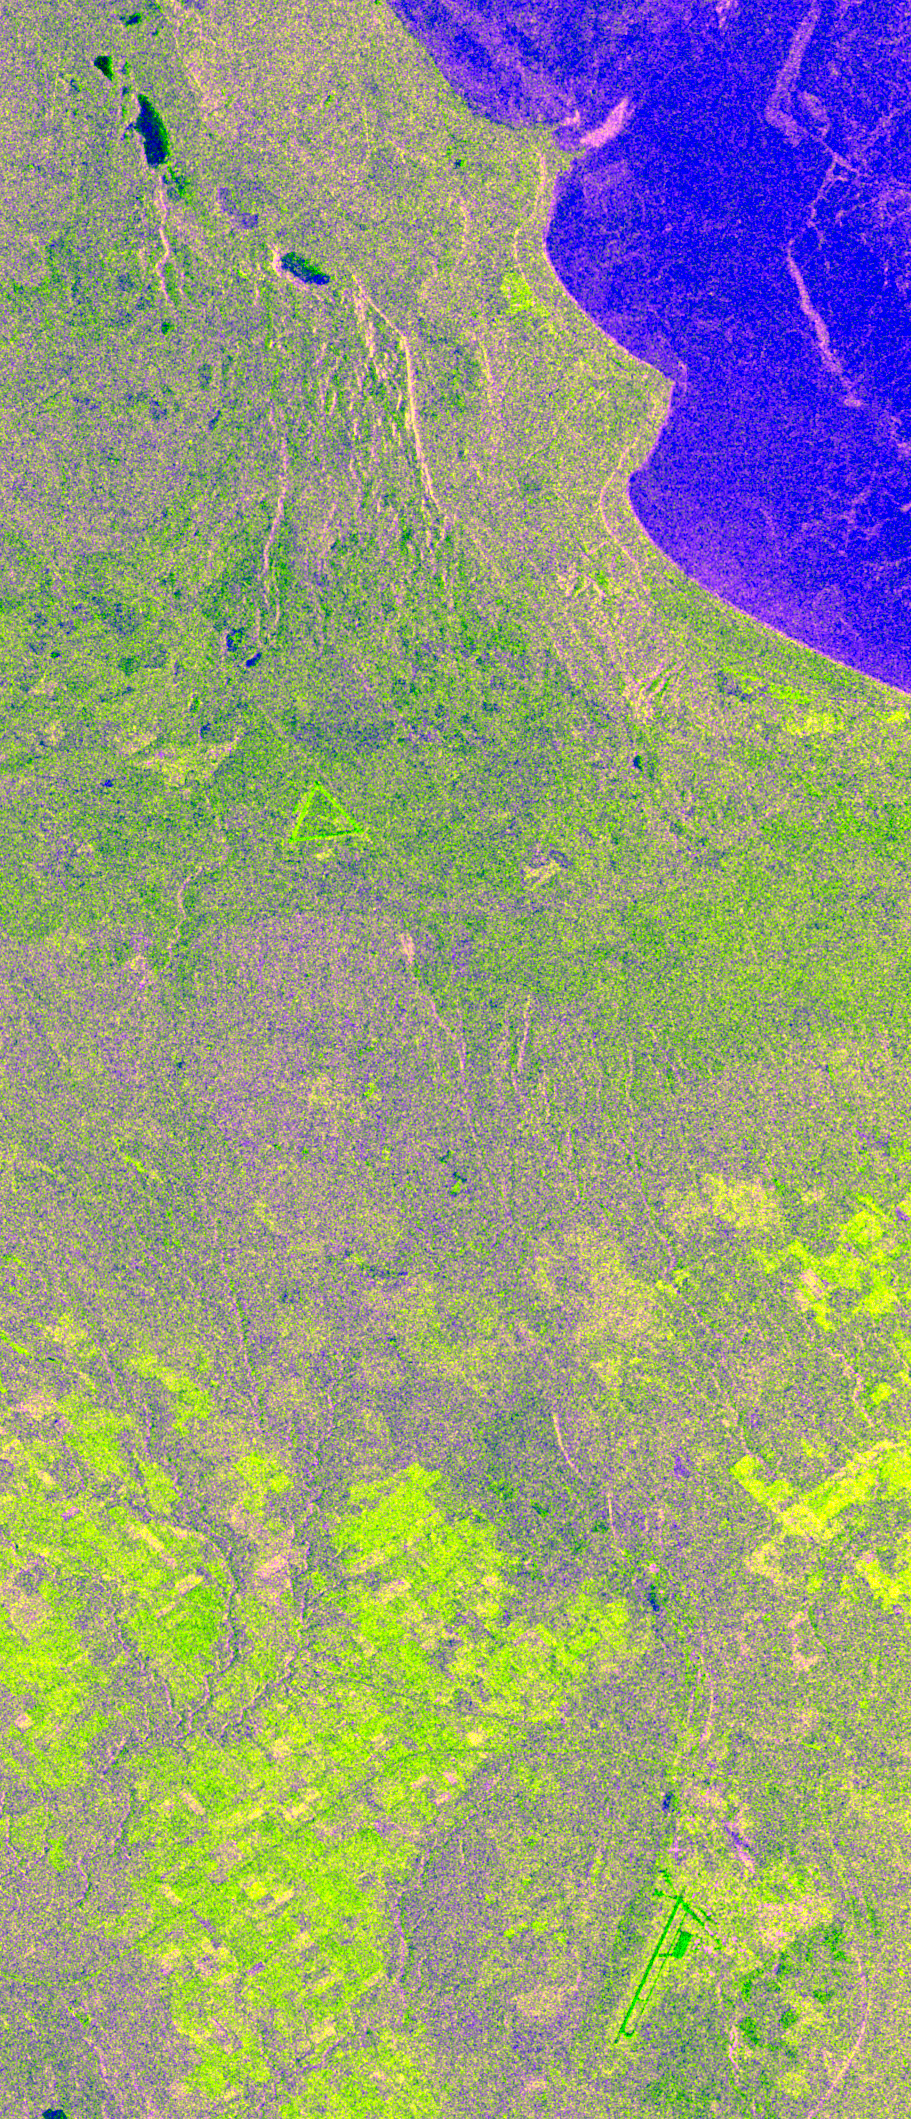

Space Radar Image of Raco, Michigan, Ecological Test Site

This is an X-band image of seasonal changes at the ecological test site of Raco, Michigan, located south of Whitefish Bay on Lake Superior. The image is centered at about 46 degrees north latitude and 85 degrees west longitude. This image was acquired by the X-band Synthetic Aperture Radar onboard the space shuttle Endeavour on April 10th, 1994, and on October 1, 1994.

The areas shown in red correspond to the April 10th data; the areas in blue correspond to data acquired on October 1, 1994; green indicates the ratio of data acquired on April 10 and October 1, 1994. The area shown is 22.7 kilometers by 53 kilometers (14 miles by 33 miles). Lake Superior in the upper right was frozen in April and had small waves (ripples) on its surface in October. The land area contains mostly forests and, to a lesser extent, agricultural regions. In April the area was covered in wet snow. By October, there agricultural areas were covered with grass. Vegetation and soils were moist due to rainfalls three days before the data was acquired on October 1, 1994.

The bright light green/yellow tones in the lower half of the image show the stronger reflections of the snow-covered agricultural fields. The pinkish color corresponds to the coniferous and deciduous forests. The green area represents red pines. These trees are smaller than the surrounding forest cover and allow more radar penetration. The area is green because the radar is sensing the surface, which undergoes great change from snow to grass and fern undergrowth between April and October. The bright green triangle in the upper half of the image is an old airstrip, while the modern airport can be seen on the bottom right side of the image. The Raco site is an important location for monitoring seasonal changes and future global change because it is situated at the ecological transition zone between the boreal forests and the northern temperate forests. This transitional zone is expected to be ecologically sensitive to anticipated global changes resulting from climatic warming. Baseline studies of vegetation are essential in monitoring these expected changes.

Spaceborne Imaging Radar-C and X-band Synthetic Aperture Radar (SIR-C/X-SAR) is part of NASA’s Mission to Planet Earth. The radars illuminate Earth with microwaves, allowing detailed observations at any time, regardless of weather or sunlight conditions. SIR-C/X-SAR uses three microwave wavelengths: L-band (24 cm), C-band (6 cm) and X-band (3 cm). The multi-frequency data will be used by the international scientific community to better understand the global environment and how it is changing. The SIR-C/X-SAR data, complemented by aircraft and ground studies, will give scientists clearer insights into those environmental changes which are caused by nature and those changes which are induced by human activity.

SIR-C was developed by NASA’s Jet Propulsion Laboratory. X-SAR was developed by the Dornier and Alenia Spazio companies for the German space agency, Deutsche Agentur fuer Raumfahrtangelegenheiten (DARA), and the Italian space agency, Agenzia Spaziale Italiana (ASI), with the Deutsche Forschungsanstalt fuer Luft und Raumfahrt e.V.(DLR), the major partner in science, operations and data processing of X-SAR.

Credit: NASA/JPL